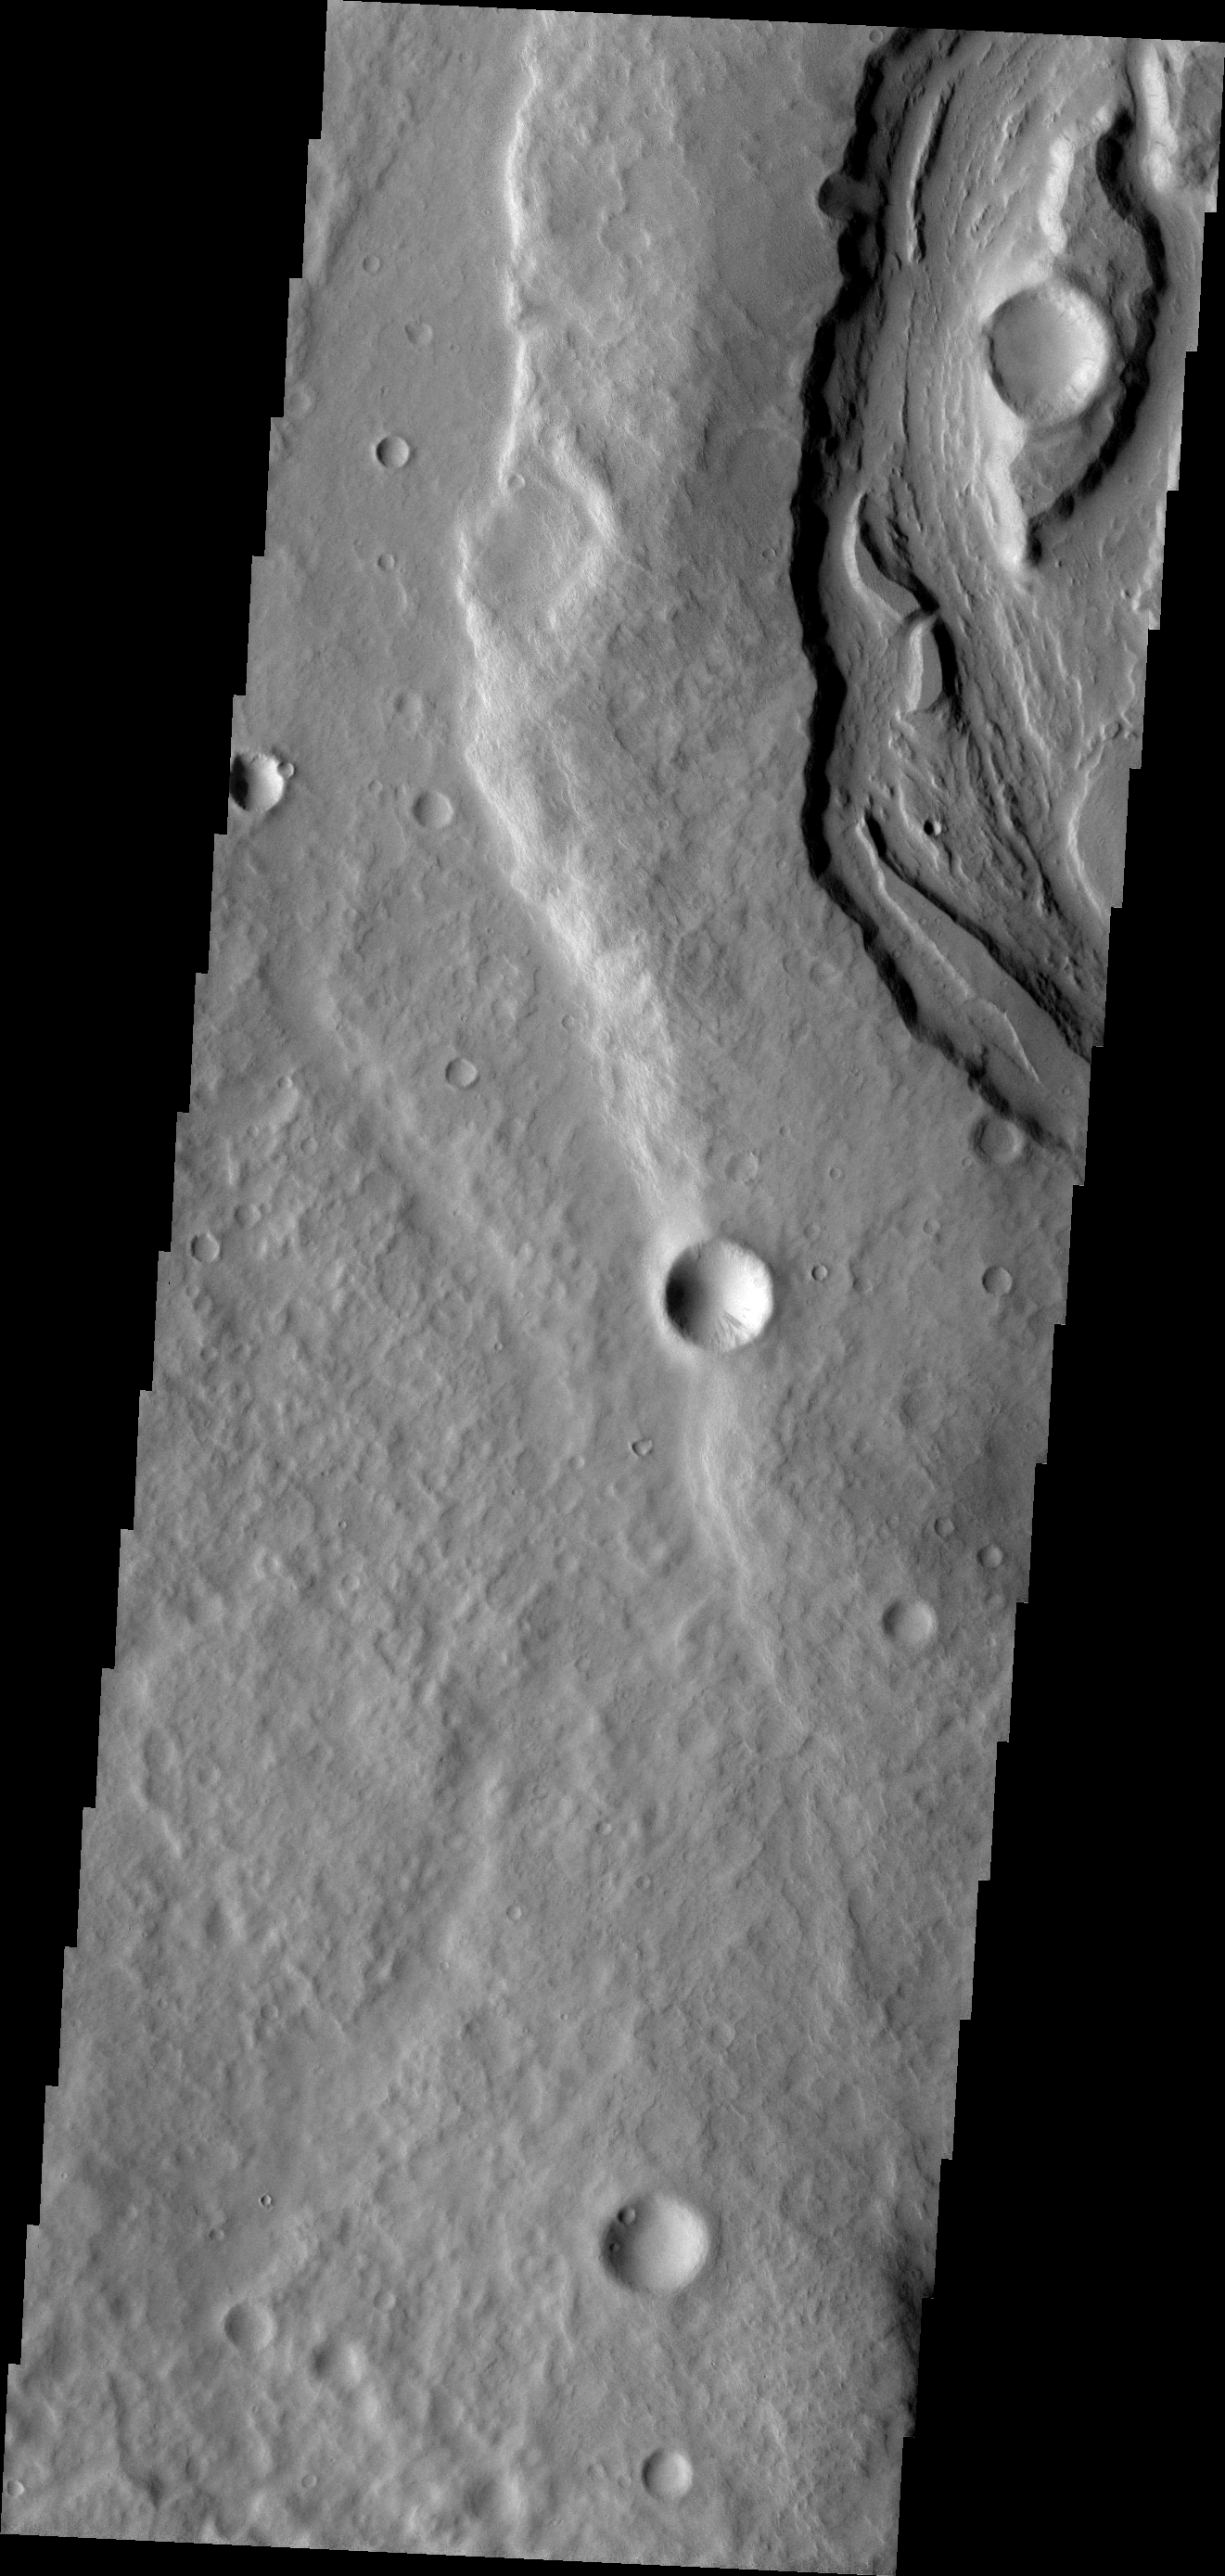

Padus Vallis

The upper portion of this VIS image shows a small section of Padus Vallis, one of the many valles that empty into the Medusa Fossae Formation region.

Image information: VIS instrument. Latitude -8.3N, Longitude 208.1E. 18 meter/pixel resolution.

Please see the THEMIS Data Citation Note for details on crediting THEMIS images.

Note: this THEMIS visual image has not been radiometrically nor geometrically calibrated for this preliminary release. An empirical correction has been performed to remove instrumental effects. A linear shift has been applied in the cross-track and down-track direction to approximate spacecraft and planetary motion. Fully calibrated and geometrically projected images will be released through the Planetary Data System in accordance with Project policies at a later time.

NASA’s Jet Propulsion Laboratory manages the 2001 Mars Odyssey mission for NASA’s Office of Space Science, Washington, D.C. The Thermal Emission Imaging System (THEMIS) was developed by Arizona State University, Tempe, in collaboration with Raytheon Santa Barbara Remote Sensing. The THEMIS investigation is led by Dr. Philip Christensen at Arizona State University. Lockheed Martin Astronautics, Denver, is the prime contractor for the Odyssey project, and developed and built the orbiter. Mission operations are conducted jointly from Lockheed Martin and from JPL, a division of the California Institute of Technology in Pasadena.

Credit: NASA/JPL/ASU